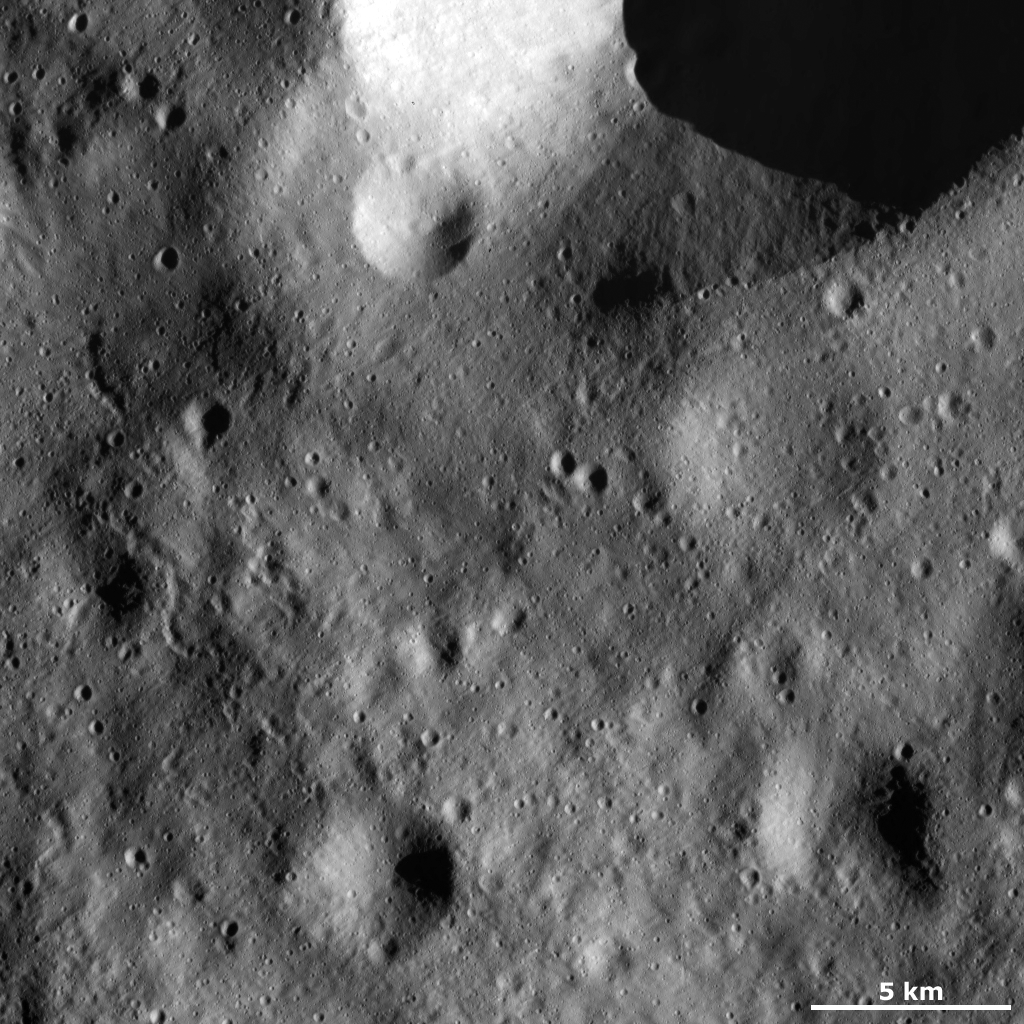

Linear and Curvilinear Grooves

This Dawn framing camera (FC) image of Vesta shows many linear and curvilinear grooves running roughly diagonally across the image. These grooves are much longer than they are wide: they are less than 1 kilometer (0.6 miles) in width and can be up to 10 kilometers long (6 miles). A particularly clear curvilinear groove is in the middle left of the image. It is wider than the other grooves and has a sinuous pattern. In the top of the image there is a large crater with a reasonably fresh rim. A smaller crater has hit the rim of the larger crater and part of the rim of the smaller crater is partially slumping into the larger crater. The part of the rim of the smaller crater that is slumping is much more rounded and degraded than the other part of the rim.

This image is located in Vesta’s Gegania quadrangle, to the north of Vesta’s equator. NASA’s Dawn spacecraft obtained this image with its framing camera on Jan. 24, 2012. This image was taken through the camera’s clear filter. The distance to the surface of Vesta is 272 kilometers (169 miles) and the image has a resolution of about 25 meters (82 feet) per pixel. This image was acquired during the LAMO (low-altitude mapping orbit) phase of the mission.

The Dawn mission to Vesta and Ceres is managed by NASA’s Jet Propulsion Laboratory, a division of the California Institute of Technology in Pasadena, for NASA’s Science Mission Directorate, Washington D.C. UCLA is responsible for overall Dawn mission science. The Dawn framing cameras have been developed and built under the leadership of the Max Planck Institute for Solar System Research, Katlenburg-Lindau, Germany, with significant contributions by DLR German Aerospace Center, Institute of Planetary Research, Berlin, and in coordination with the Institute of Computer and Communication Network Engineering, Braunschweig. The Framing Camera project is funded by the Max Planck Society, DLR, and NASA/JPL.

Credit: NASA/JPL-Caltech/UCLA/MPS/DLR/IDA